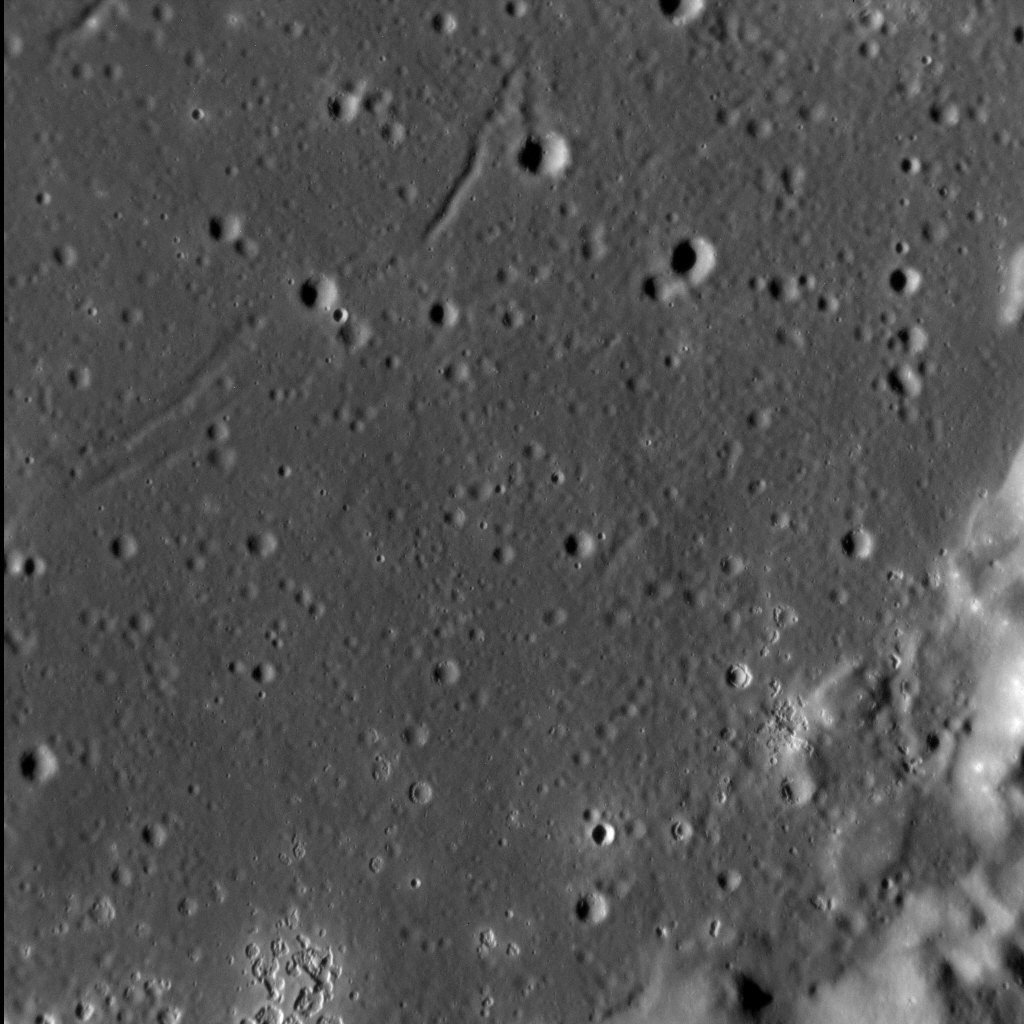

A Crackin’ Good Time

Welcome to Zeami crater!

We’ve been here before, because Zeami has a plethora of interesting features – a portion of an inner peak ring, terraced walls, and hollows. But in the top left of this view, we can see something else on its smooth interior: long, narrow troughs, some of which are arcuate. These troughs may be graben, linear depressions that are fault-bounded. They may have formed here as they did elsewhere, the result of cooling and contraction of impact melt or lava within Zeami.

This image was acquired as a high-resolution targeted observation. Targeted observations are images of a small area on Mercury’s surface at resolutions much higher than the 200-meter/pixel morphology base map. It is not possible to cover all of Mercury’s surface at this high resolution, but typically several areas of high scientific interest are imaged in this mode each week.

Date acquired: September 06, 2014
Image Mission Elapsed Time (MET): 52296417
Image ID: 7009829
Instrument: Narrow Angle Camera (NAC) of the Mercury Dual Imaging System (MDIS)
Center Latitude: 2.1° S
Center Longitude: 211.9° E
Resolution: 23 meters/pixel
Scale: The left-to-right field of view in this image is about 24 km (15 mi.) across
Incidence Angle: 77.7°
Emission Angle: 13.4°
Phase Angle: 64.4°
North is down in this image.

The MESSENGER spacecraft is the first ever to orbit the planet Mercury, and the spacecraft’s seven scientific instruments and radio science investigation are unraveling the history and evolution of the Solar System’s innermost planet. During the first two years of orbital operations, MESSENGER acquired over 150,000 images and extensive other data sets. MESSENGER is capable of continuing orbital operations until early 2015.

For information regarding the use of images, see the MESSENGER image use policy.

Credit: NASA/Johns Hopkins University Applied Physics Laboratory/Carnegie Institution of Washington